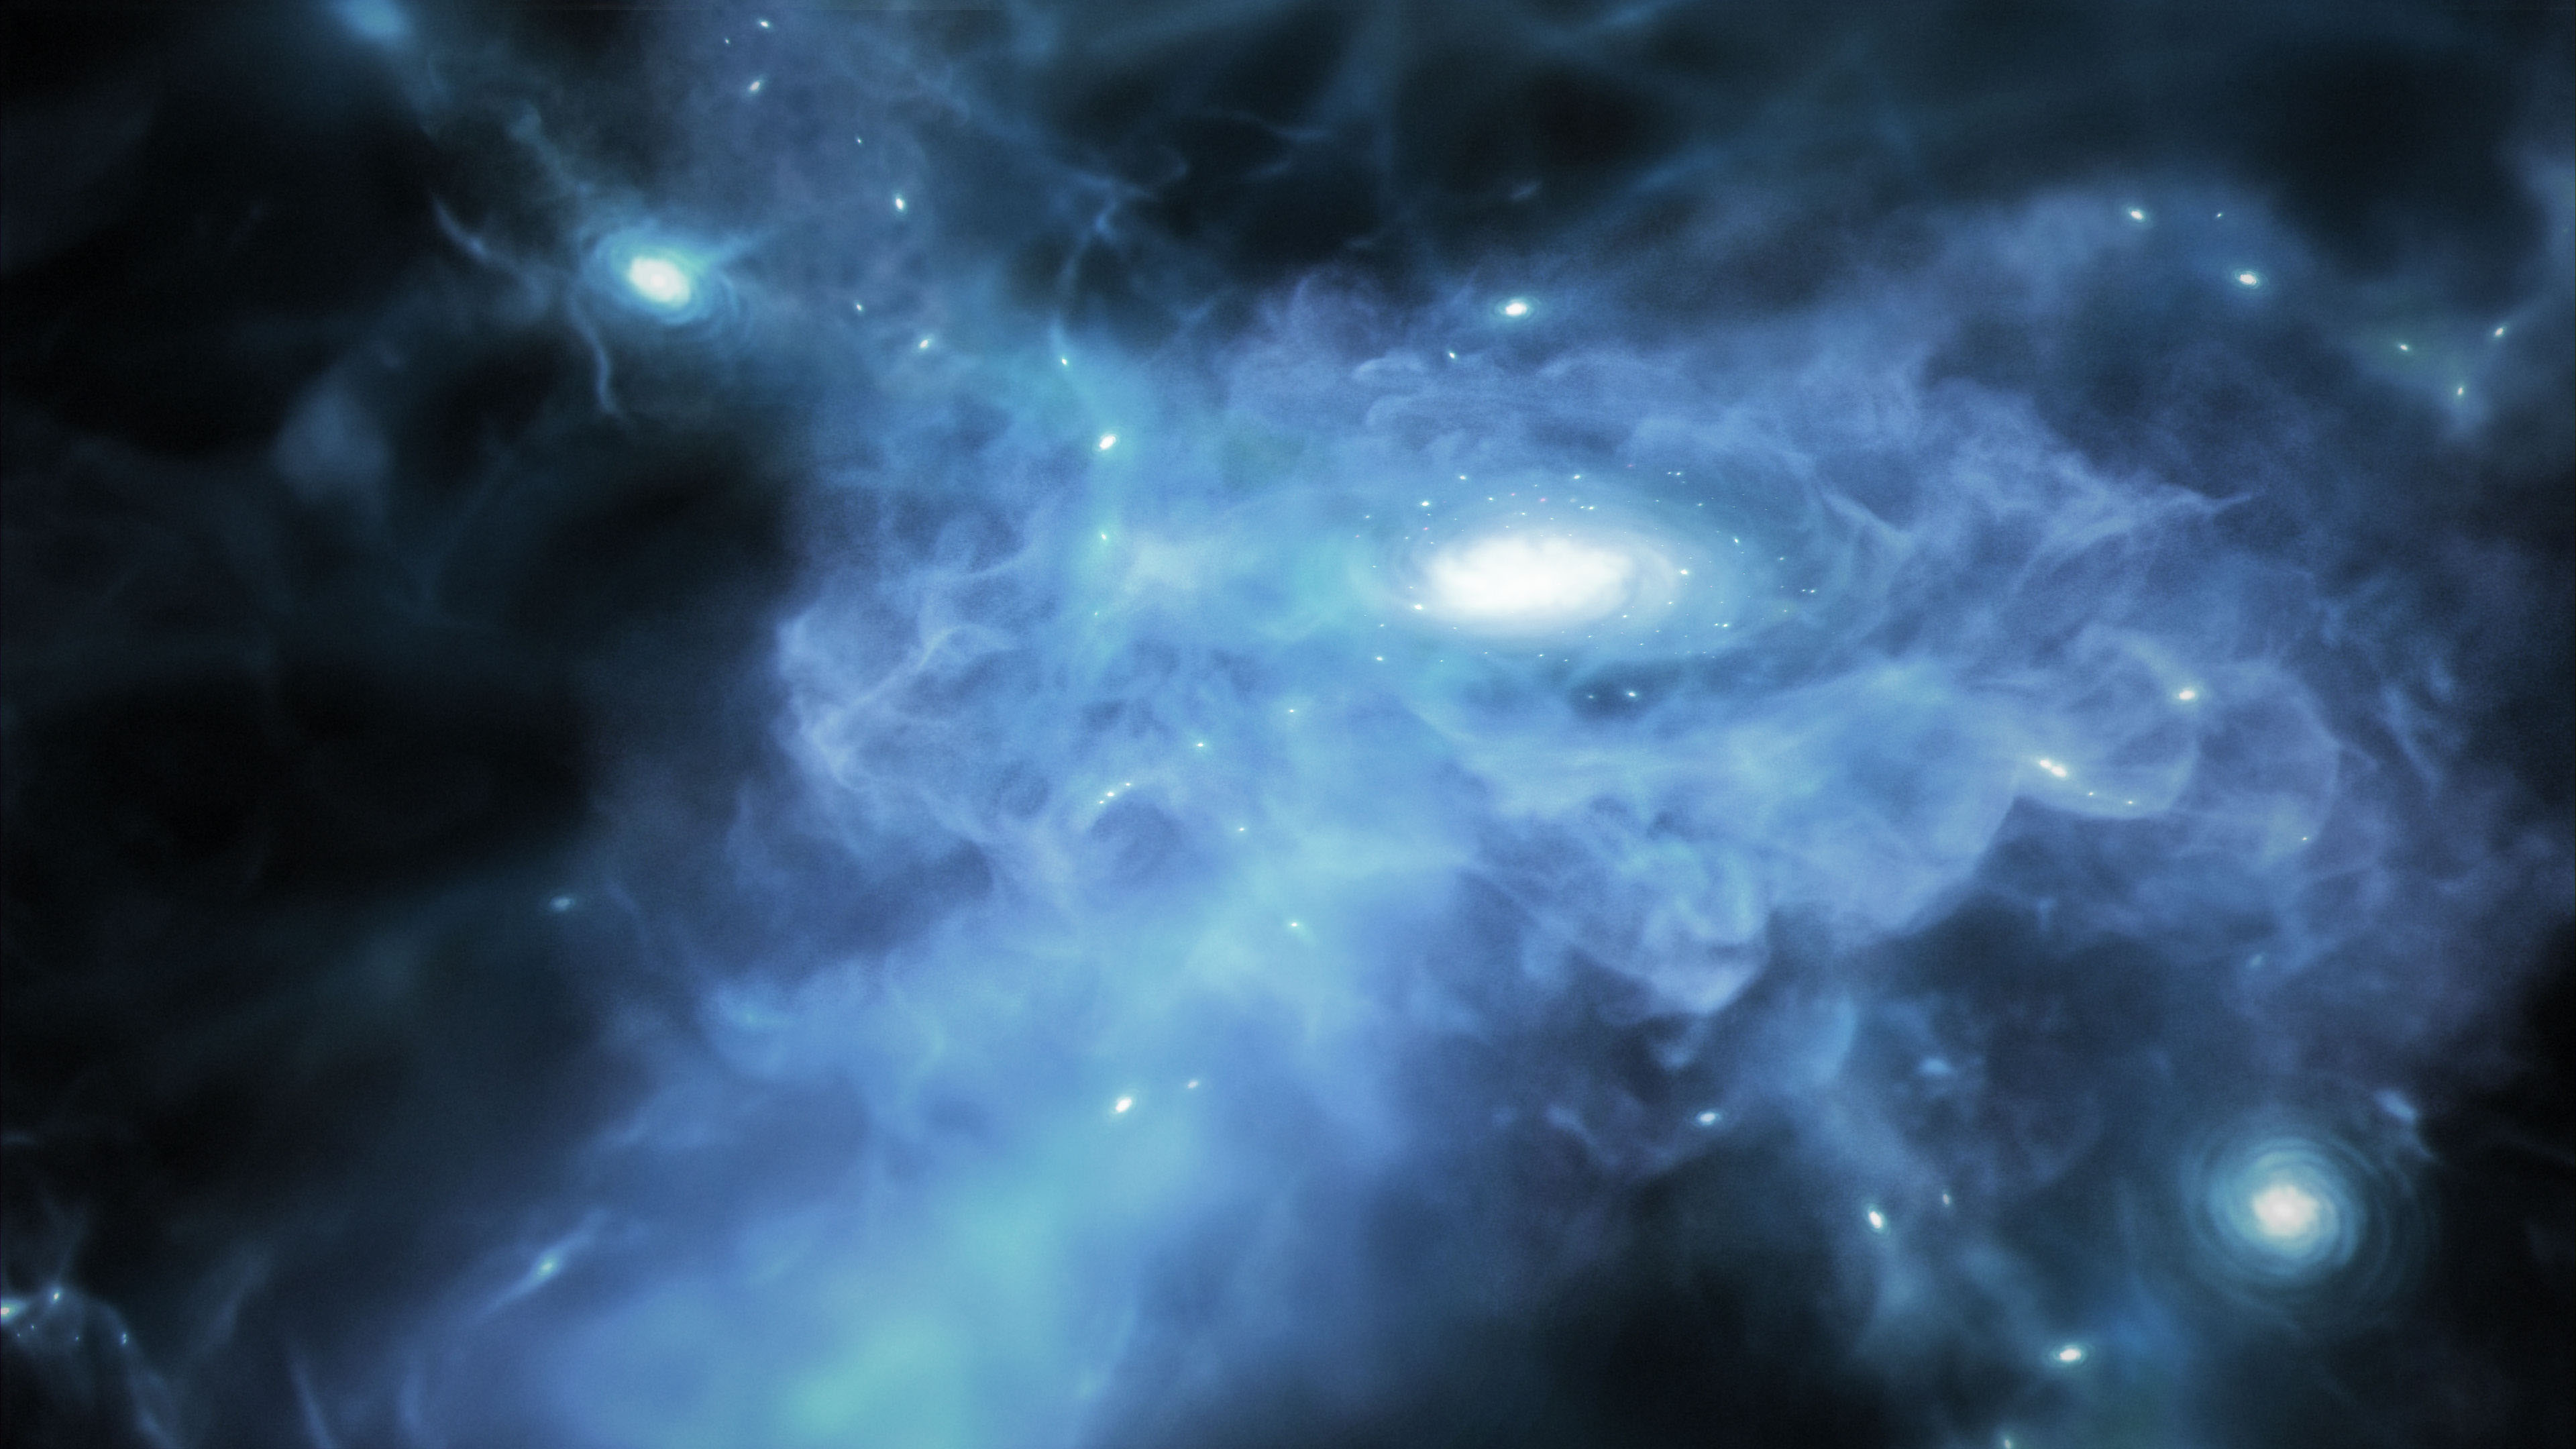

Galaxy Forming in the Early Universe (Artist’s Concept)

This illustration shows a galaxy forming only a few hundred million years after the big bang, when gas was a mix of transparent and opaque during the Era of Reionization. Data from NASA’s James Webb Space Telescope show that there is a lot of cold, neutral gas in the neighborhood of these early galaxies – and that the gas may be more dense than anticipated.

Webb observed these galaxies as part of its Cosmic Evolution Early Release Science (CEERS) Survey a few months after it began taking observations in 2022. CEERS includes both images and data known as spectra from the microshutters aboard its NIRSpec (Near-Infrared Spectrograph). Data from CEERS were released immediately to support discoveries like this as part of Webb’s Early Release Science (ERS) program.

Credit: Illustration: NASA, ESA, CSA, Joseph Olmsted (STScI)